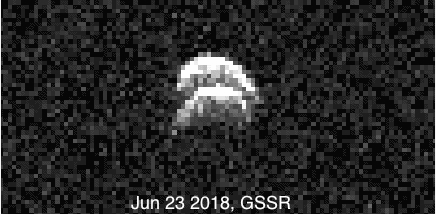

Radar Images of Binary Asteroid 2017 YE5

Radar images of the binary asteroid 2017 YE5 from NASA’s Goldstone Solar System Radar (GSSR). The observations, conducted on June 23, 2018, show two lobes, but do not yet show two separate objects.

Credit: NASA/JPL-Caltech/GSSR